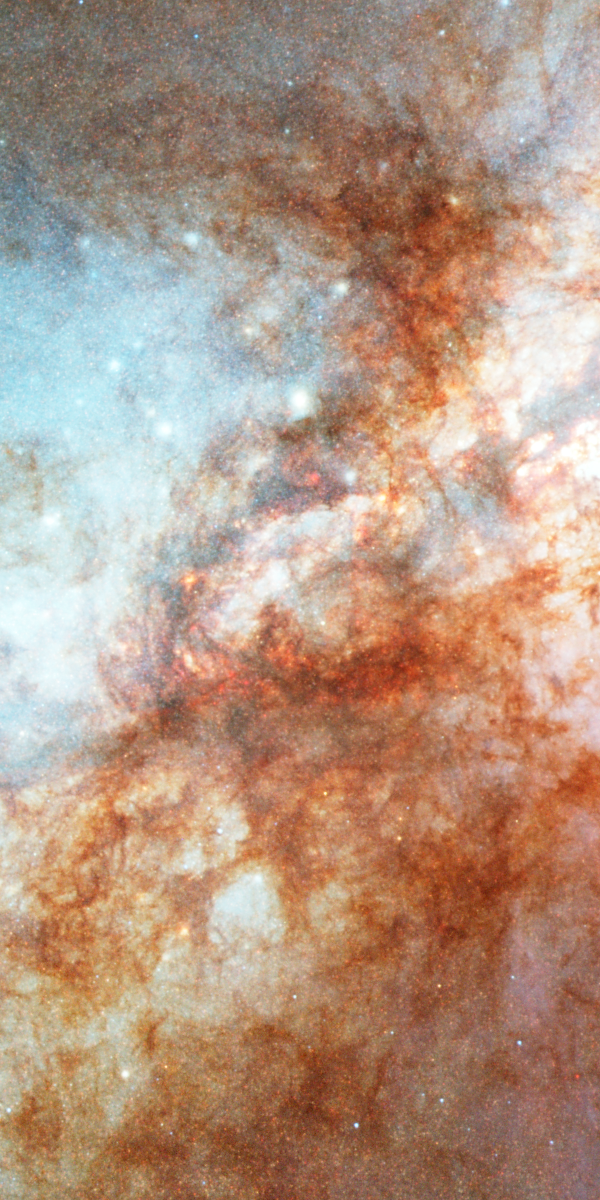

Nucleus of M82

The central "inner-city" portion of the galaxy showing the combined light of countless stars and revealing numerous star-forming clumps, dark red clouds of gas and dust obscuring the light from the galaxy's core, and an overall field of fainter resolved and unresolved red (cooler) and blue (hotter) stars.

Credit: NASA, ESA, and The Hubble Heritage Team (STScI/AURA)